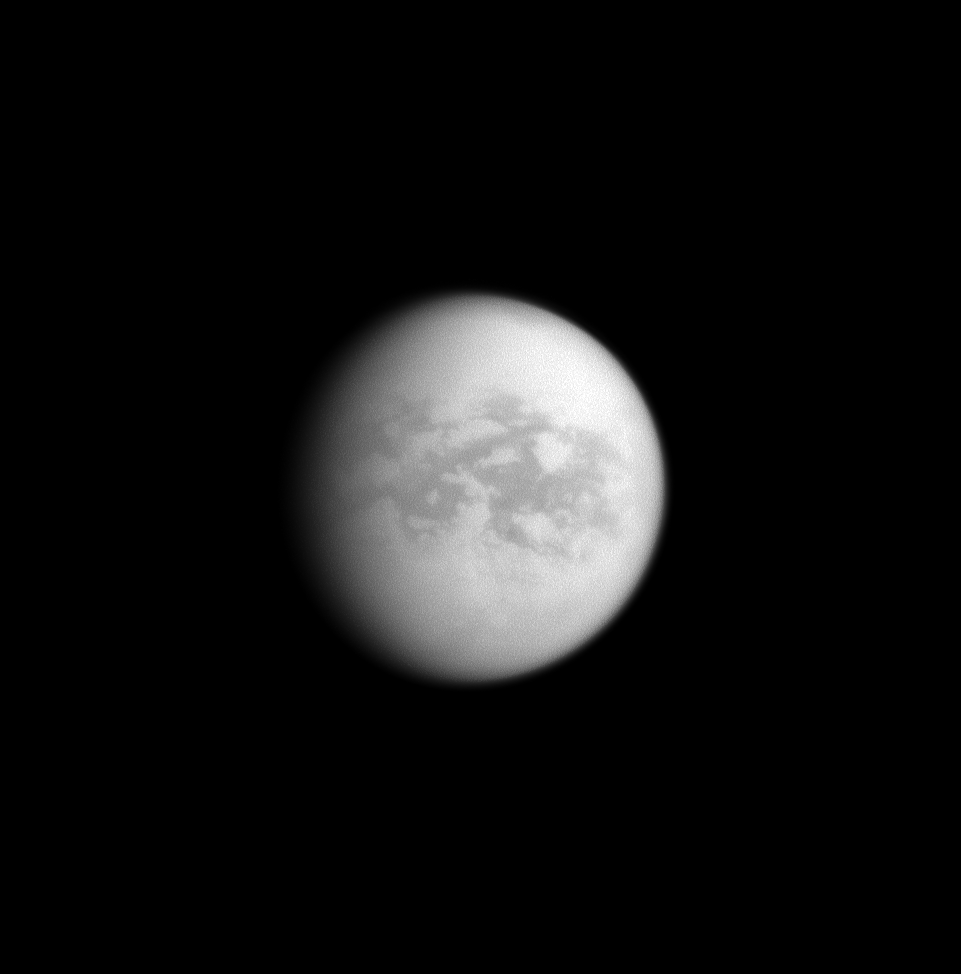

This Side of Paradise

Named for other-worldly paradises, the dark regions of Senkyo and Aaru comprise the center of this image of Saturn’s moon Titan. The Egyptian fields of Aaru were paradise for the god Osiris. This side of Titan, which always faces Saturn, is on the opposite side of the moon from Shangri-La and Adiri, the home to the Huygens probe.

The craft touched down on the border between the lowland dunes of Shangri-La and the higher terrains of Adiri. Like Senkyo and Aaru, these regions’ namesakes reflect heavenly aspirations.

North is up in this image.

Senkyo is the equatorial region to the right of the center of the image. Aaru is above Senkyo.

The image was taken with the Cassini spacecraft narrow-angle camera on Dec. 12, 2008 using a spectral filter sensitive to wavelengths of infrared light centered at 938 nanometers.The view was acquired at a distance of approximately 2.361 million kilometers (1.467 million miles) from Titan and at a Sun-Titan-spacecraft, or phase, angle of 35 degrees. Image scale is 14 kilometers (9 miles) per pixel.

The Cassini-Huygens mission is a cooperative project of NASA, the European Space Agency and the Italian Space Agency. The Jet Propulsion Laboratory, a division of the California Institute of Technology in Pasadena, manages the mission for NASA’s Science Mission Directorate, Washington, D.C. The Cassini orbiter and its two onboard cameras were designed, developed and assembled at JPL. The imaging operations center is based at the Space Science Institute in Boulder, Colo.

Credit: NASA/JPL/Space Science Institute